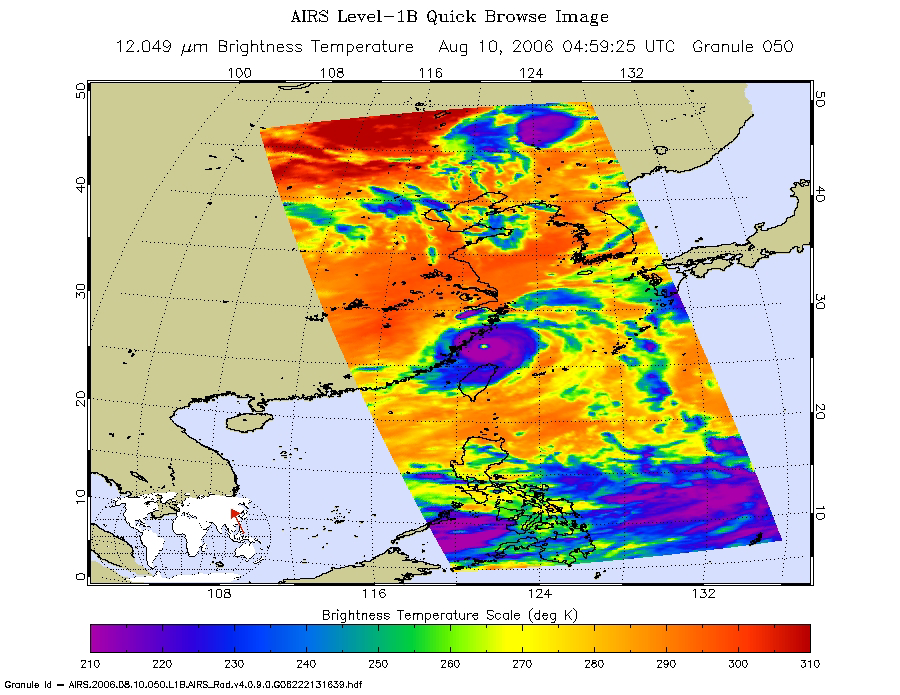

Typhoon Saomai as seen by AIRS

This is an infrared image of Typhoon Saomai from the Atmospheric Infrared Sounder (AIRS) on NASA’s Aqua satellite on August 10, 2006. This AIRS image shows the temperature of the cloud tops or the surface of the Earth in cloud-free regions. The lowest temperatures (in purple) are associated with high, cold cloud tops that make up the top of the typhoon. The infrared signal does not penetrate through clouds. Where there are no clouds the AIRS instrument reads the infrared signal from the surface of the Earth, revealing warmer temperatures (red).

Figure 1 is created from microwave radiation emitted by Earth’s atmosphere and received by the instrument. It shows where the heaviest rainfall is taking place (in blue) in the storm. Blue areas outside of the storm where there are either some clouds or no clouds, indicate where the sea surface shines through.

In figure 3, Typhoon Saomai is captured by the visible light/near-infrared sensor on the AIRS instrument.

At the time the data were taken from which these images were made, the Typhoon Saomai was nearly on-shore in China with winds of 130mph, and the storm has a well developed eye.

About AIRS
The Atmospheric Infrared Sounder, AIRS, in conjunction with the Advanced Microwave Sounding Unit, AMSU, senses emitted infrared and microwave radiation from Earth to provide a three-dimensional look at Earth’s weather and climate. Working in tandem, the two instruments make simultaneous observations all the way down to Earth’s surface, even in the presence of heavy clouds. With more than 2,000 channels sensing different regions of the atmosphere, the system creates a global, three-dimensional map of atmospheric temperature and humidity, cloud amounts and heights, greenhouse gas concentrations, and many other atmospheric phenomena. Launched into Earth orbit in 2002, the AIRS and AMSU instruments fly onboard NASA’s Aqua spacecraft and are managed by NASA’s Jet Propulsion Laboratory in Pasadena, Calif., under contract to NASA. JPL is a division of the California Institute of Technology in Pasadena.

Credit: NASA/JPL